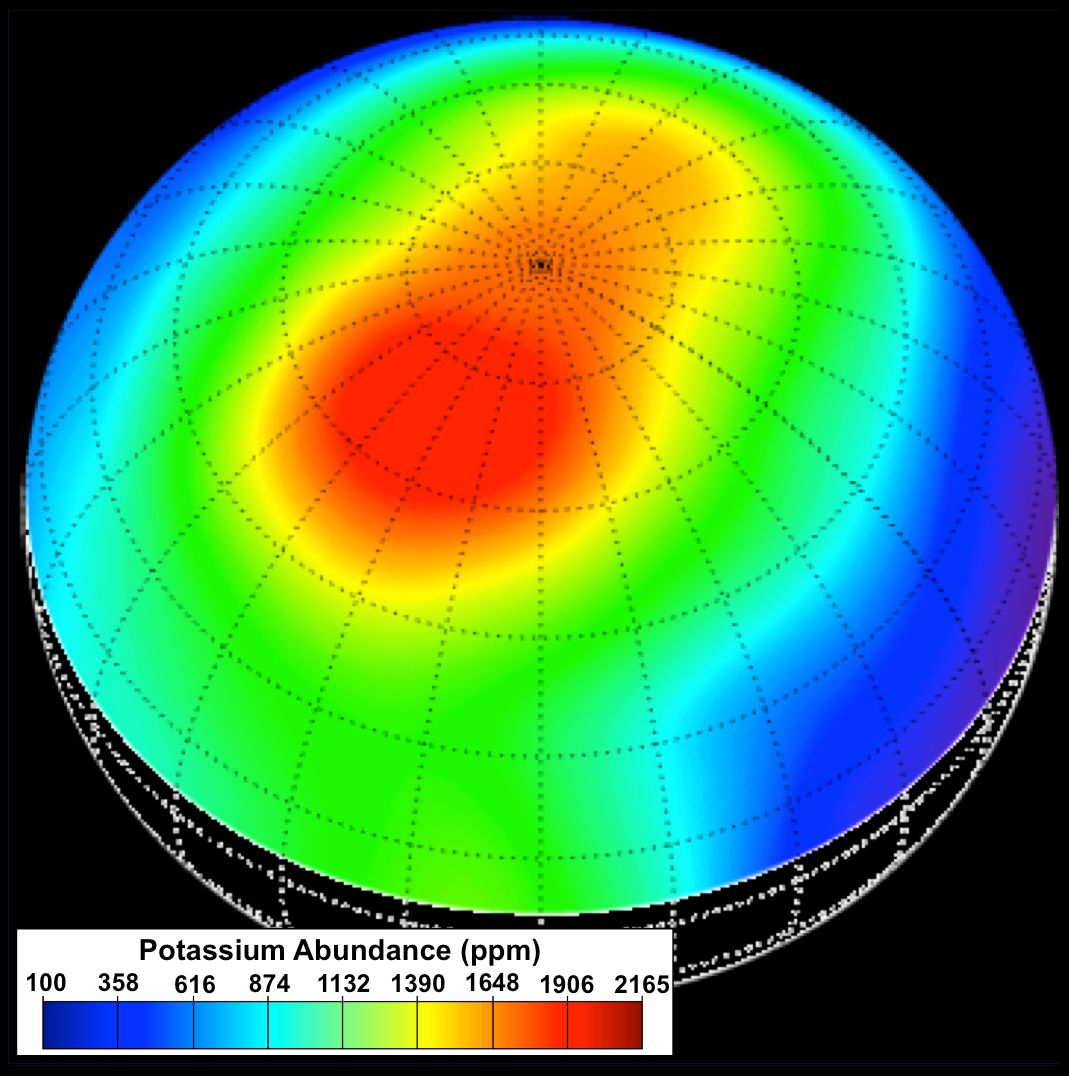

Mapping Potassium

During the first year of MESSENGER’s orbital mission, the spacecraft’s GRS instrument measured the elemental composition of Mercury’s surface materials. Among the most important discoveries from the GRS was the observation of higher abundances of the moderately volatile elements potassium, sodium, and chlorine than expected from previous scientific models and theories. Particularly high concentrations of these elements were observed at high northern latitudes, as illustrated in this potassium abundance map, which provides a view of the surface centered at 60° N latitude and 120° E longitude. This map was the first elemental map ever made of Mercury’s surface and is to-date the only map to report absolute elemental concentrations, in comparison to element ratios.

Prior to MESSENGER’s arrival at Mercury, scientists expected that the planet would be depleted in moderately volatile elements, as is the case for our Moon. The unexpectedly high abundances observed with the GRS have forced a reevaluation of our understanding of the formation and evolution of Mercury. In addition, the K map provided the first evidence for distinct geochemical terranes on Mercury, as the high-potassium region was later found to also be distinct in its low Mg/Si, Ca/Si, S/Si, and high Na/Si and Cl/Si abundances.

Instrument: Gamma-Ray Spectrometer (GRS)

The MESSENGER spacecraft is the first ever to orbit the planet Mercury, and the spacecraft’s seven scientific instruments and radio science investigation are unraveling the history and evolution of the Solar System’s innermost planet. In the mission’s more than four years of orbital operations, MESSENGER has acquired over 250,000 images and extensive other data sets. MESSENGER’s highly successful orbital mission is about to come to an end, as the spacecraft runs out of propellant and the force of solar gravity causes it to impact the surface of Mercury in April 2015.

For information regarding the use of images, see the MESSENGER image use policy.

Credit: NASA/Johns Hopkins University Applied Physics Laboratory/Carnegie Institution of Washington